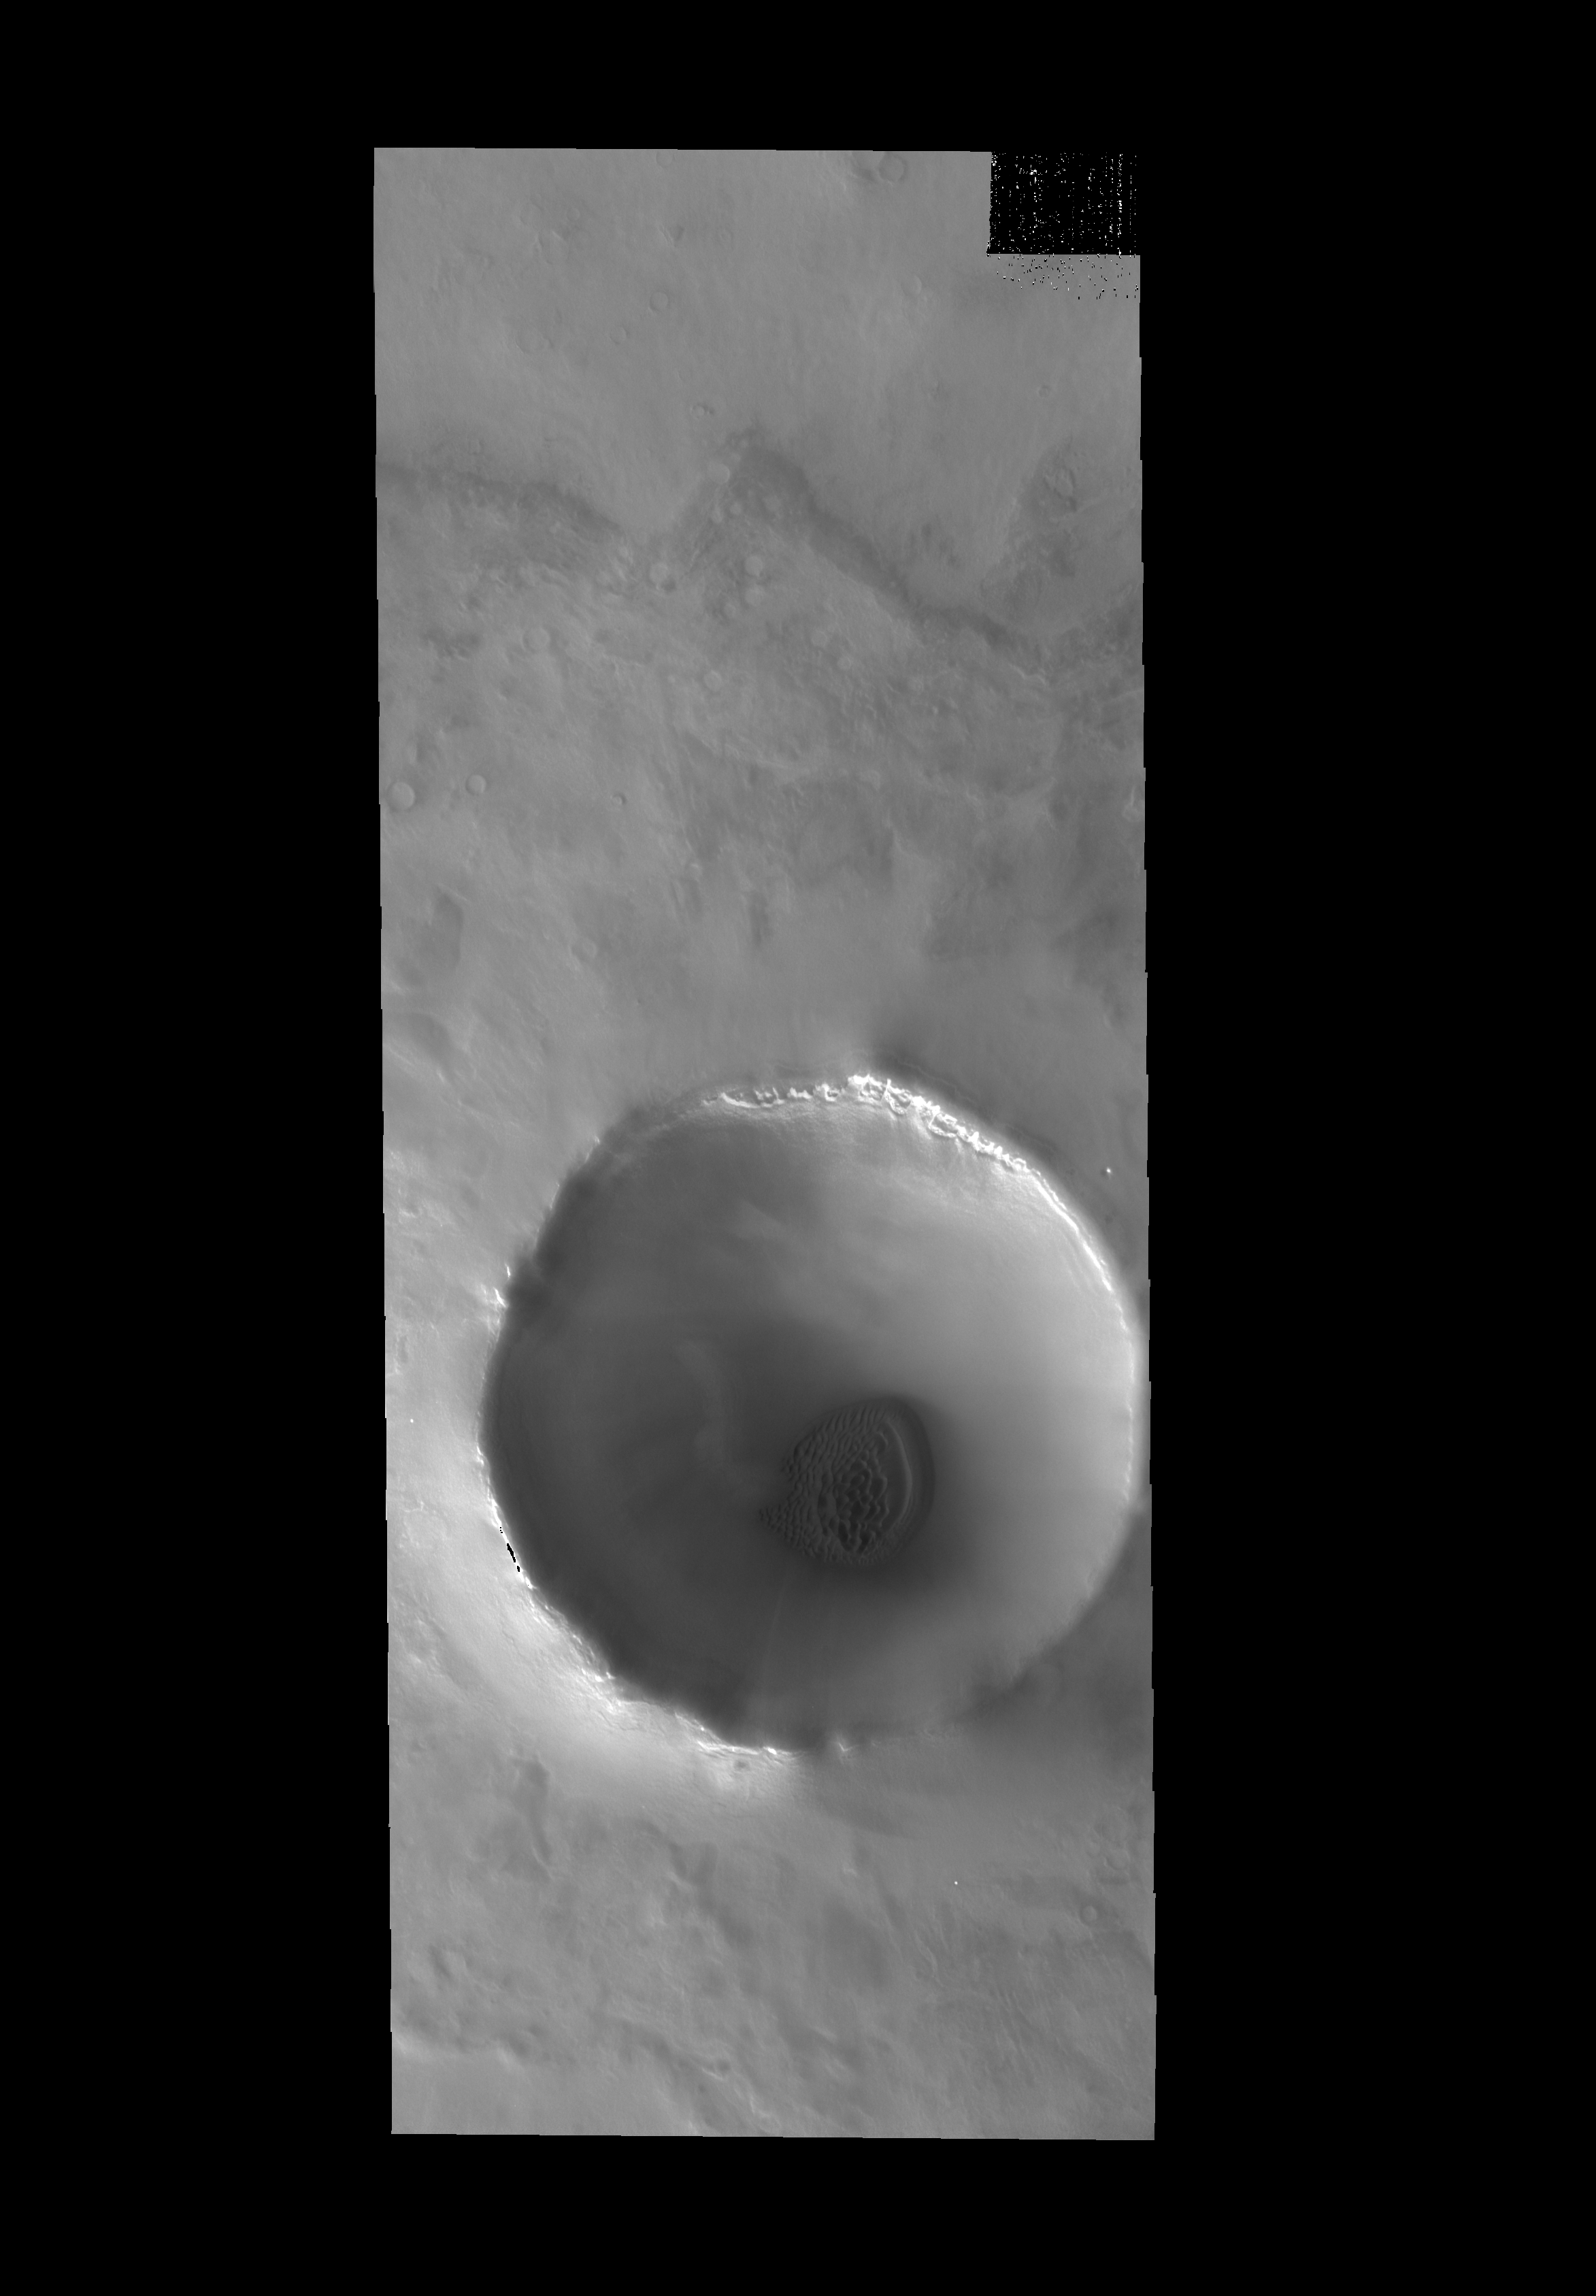

Crater Dunes

Today’s VIS image shows another unnamed crater near the north pole with dunes on its floor.

Credit: NASA/JPL-Caltech/ASU